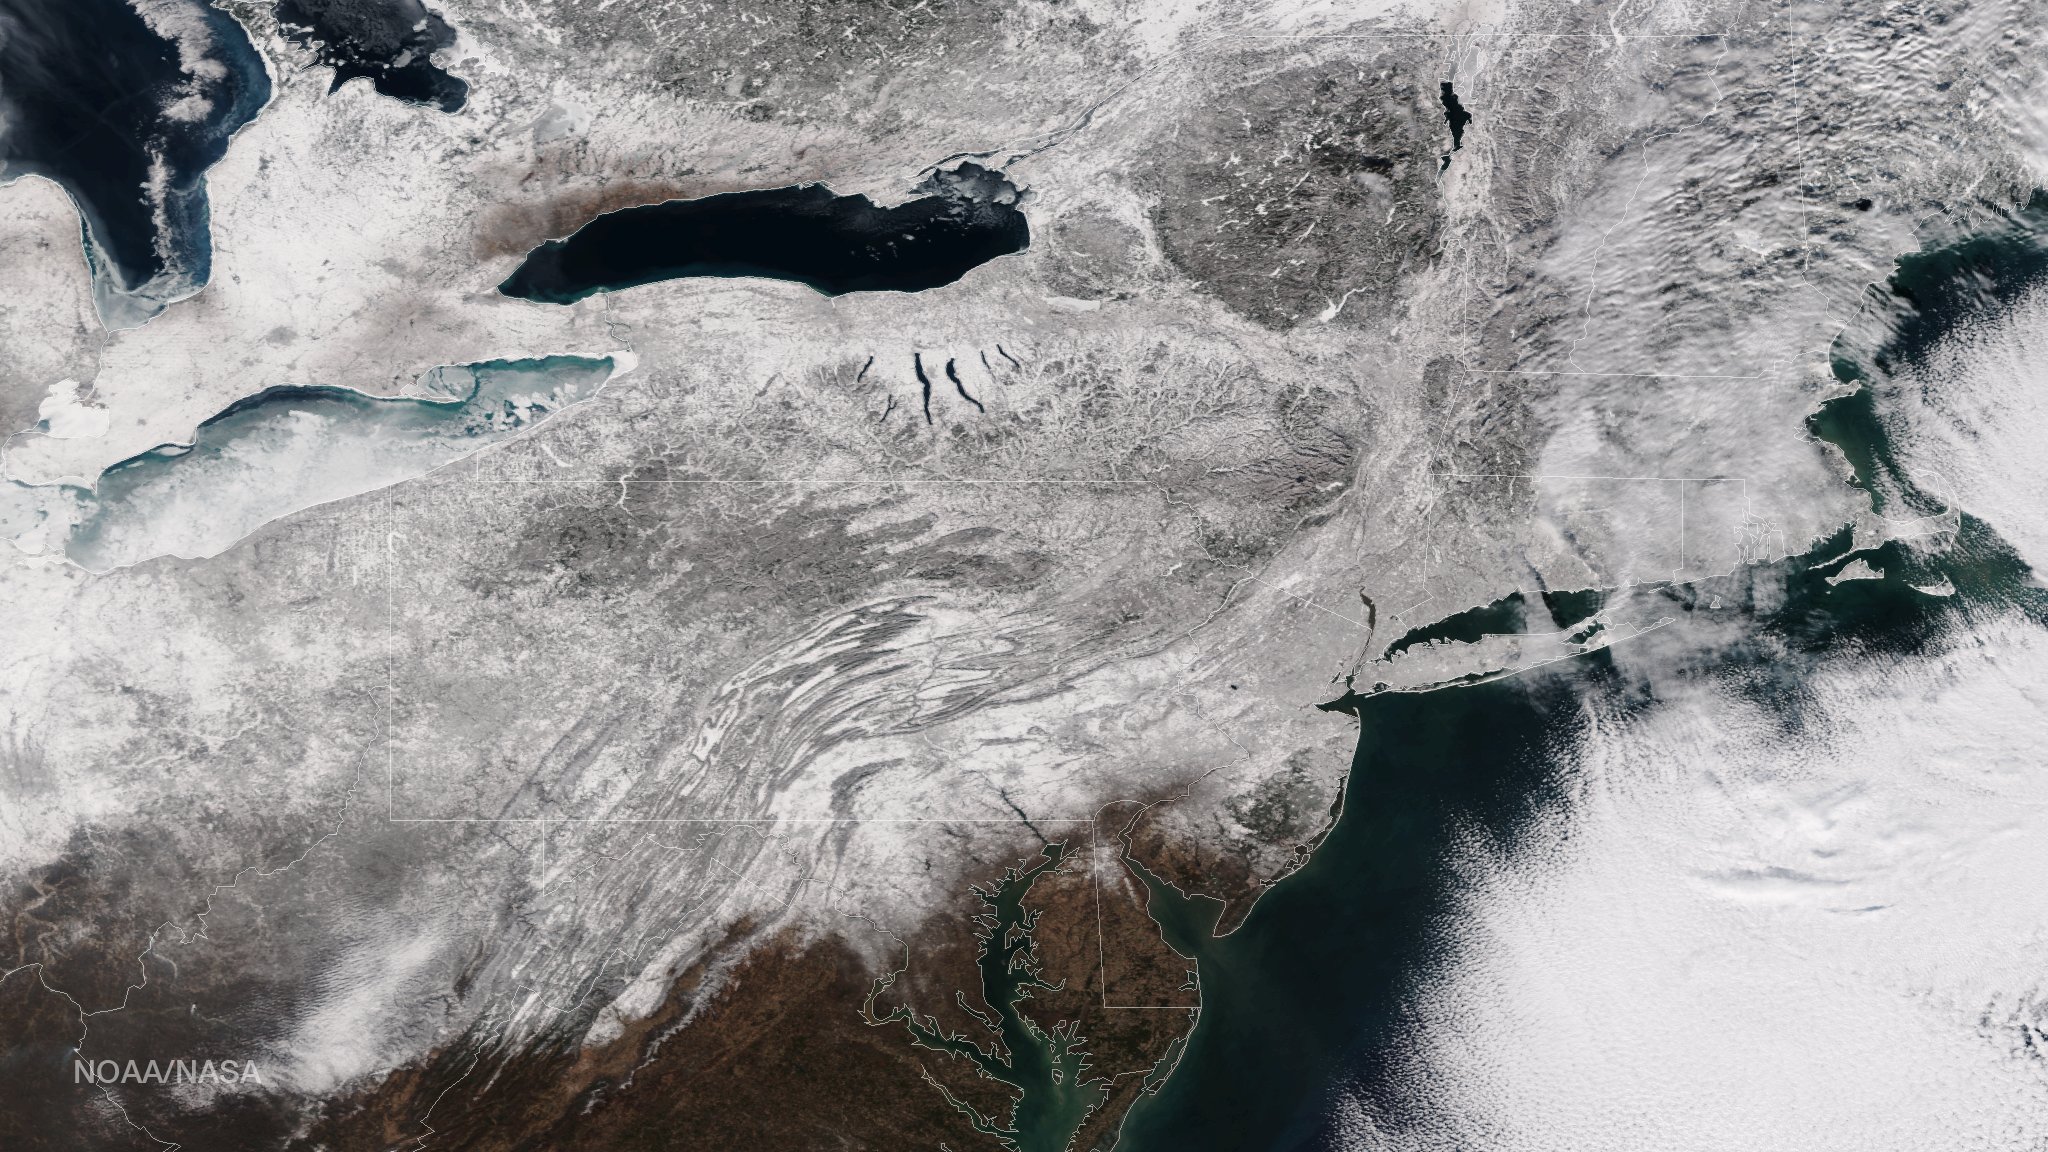

Blizzard Blankets the Northeast With Snow

As the storm moves offshore and the skies clear over the Northeast United States, the extent of snowfall from the blizzard is shown in this image from the Suomi NPP satellite imagery, taken on January 28, 2015 at 1:50 EST. Portions of Suffolk County, New York and parts of eastern and southern New England, including areas in and around Portland, Maine, Boston, Massachusetts, and Providence, Rhode Island, received more than 20 inches of snowfall. Up to 36 inches of snow were reported in Auburn, Hudson and Lunenburg, Massachusetts.

Credit: NASA/NOAA/NPP/VIIRS Via: NOAA Environmental Visualization Laboratory